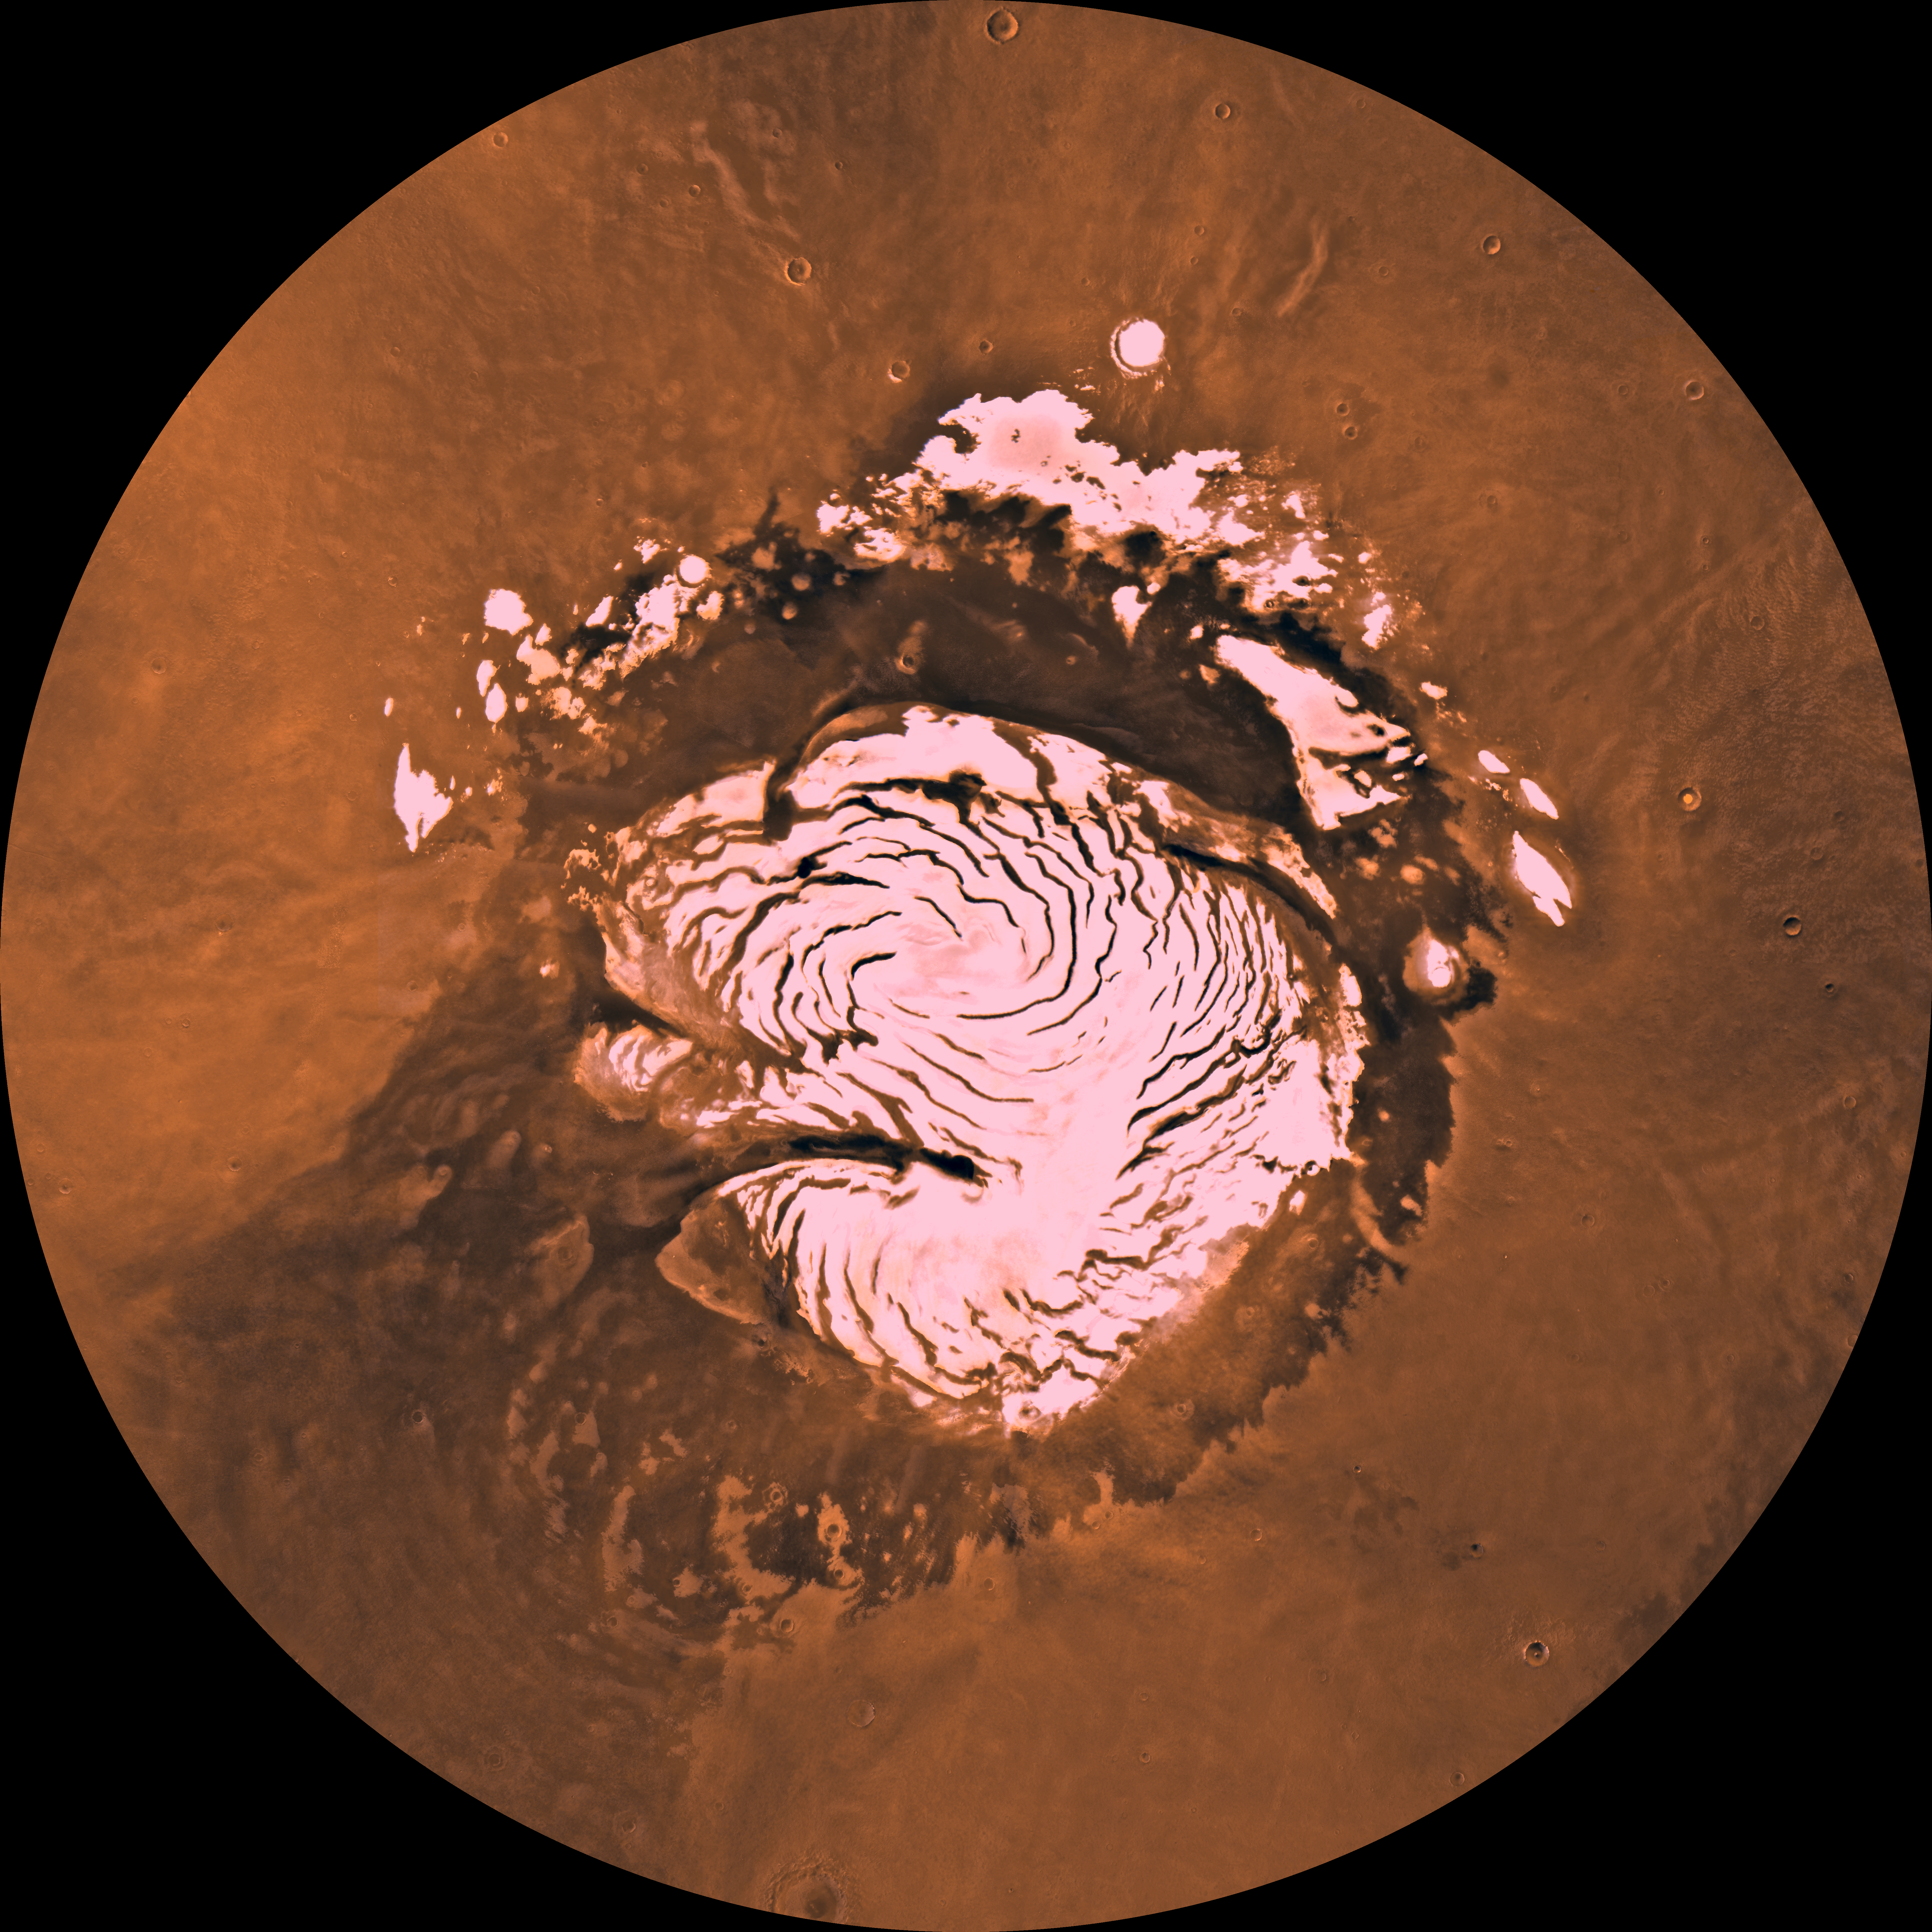

MC-1 Mare Boreum Region

Mars digital-image mosaic merged with color of the MC-1 quadrangle, Mare Boreum region of Mars. The central part is covered by a residual ice cap that is cut by spiral-patterned troughs exposing layered terrain. The cap is surrounded by broad flat plains and large dune fields. Latitude range 65 to 90, longitude range -180 to 180.

Credit: NASA/JPL/USGS